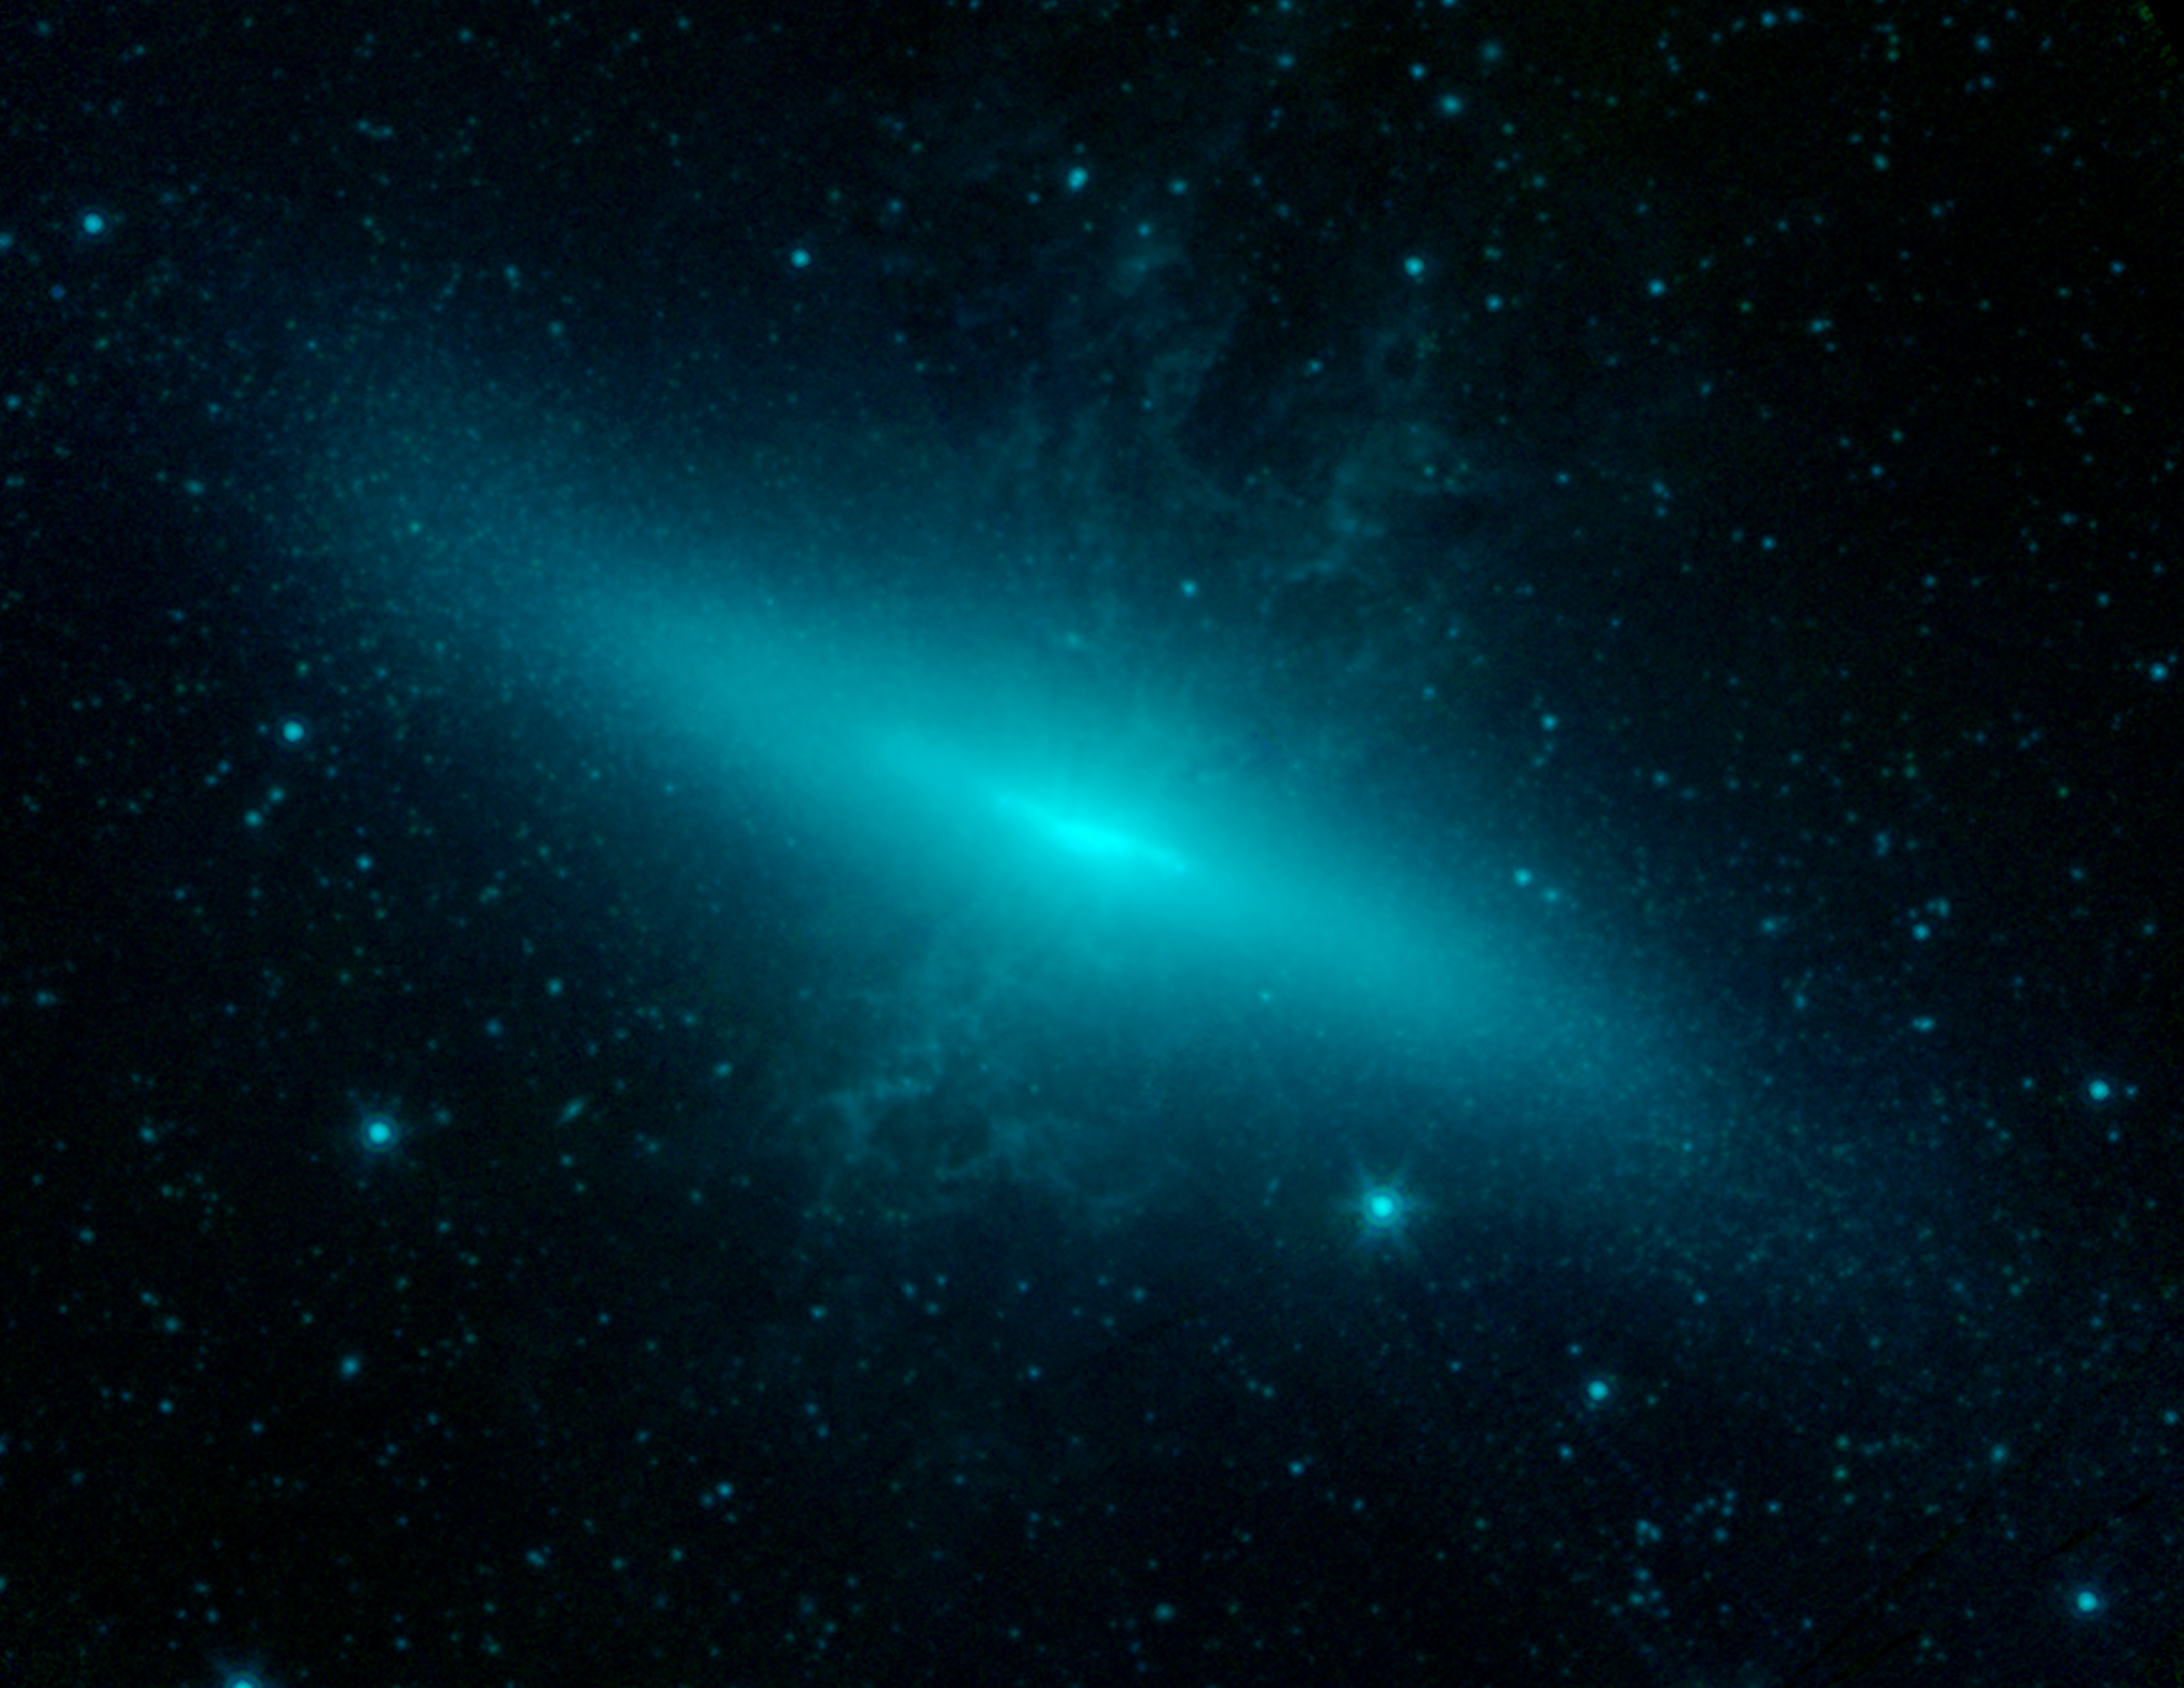

The Cigar Galaxy M82

This image shows M82, also known as the "Cigar galaxy," in infrared light, as observed by NASA's Spitzer Space Telescope back in 2005. Long-wavelength, infrared light can pass through the cosmic dust that obscures the visible light our eyes see, as well as other short wavelength light, such as ultraviolet. With its dust-piercing, infrared vision, Spitzer therefore allows astronomers to see into and thus better understand otherwise hidden phenomena.

Astronomers discovered in early 2014 that a supernova had exploded in a particularly dusty region of M82. Spitzer has since taken a series of observations of the region. The telescope is collecting valuable data by being able to peer directly into the heart of the aftermath of the stellar explosion.

In the image, light from Spitzer's infrared channels are colored blue at 3.6 microns and green at 4.5 microns.

Credit: NASA/JPL-Caltech